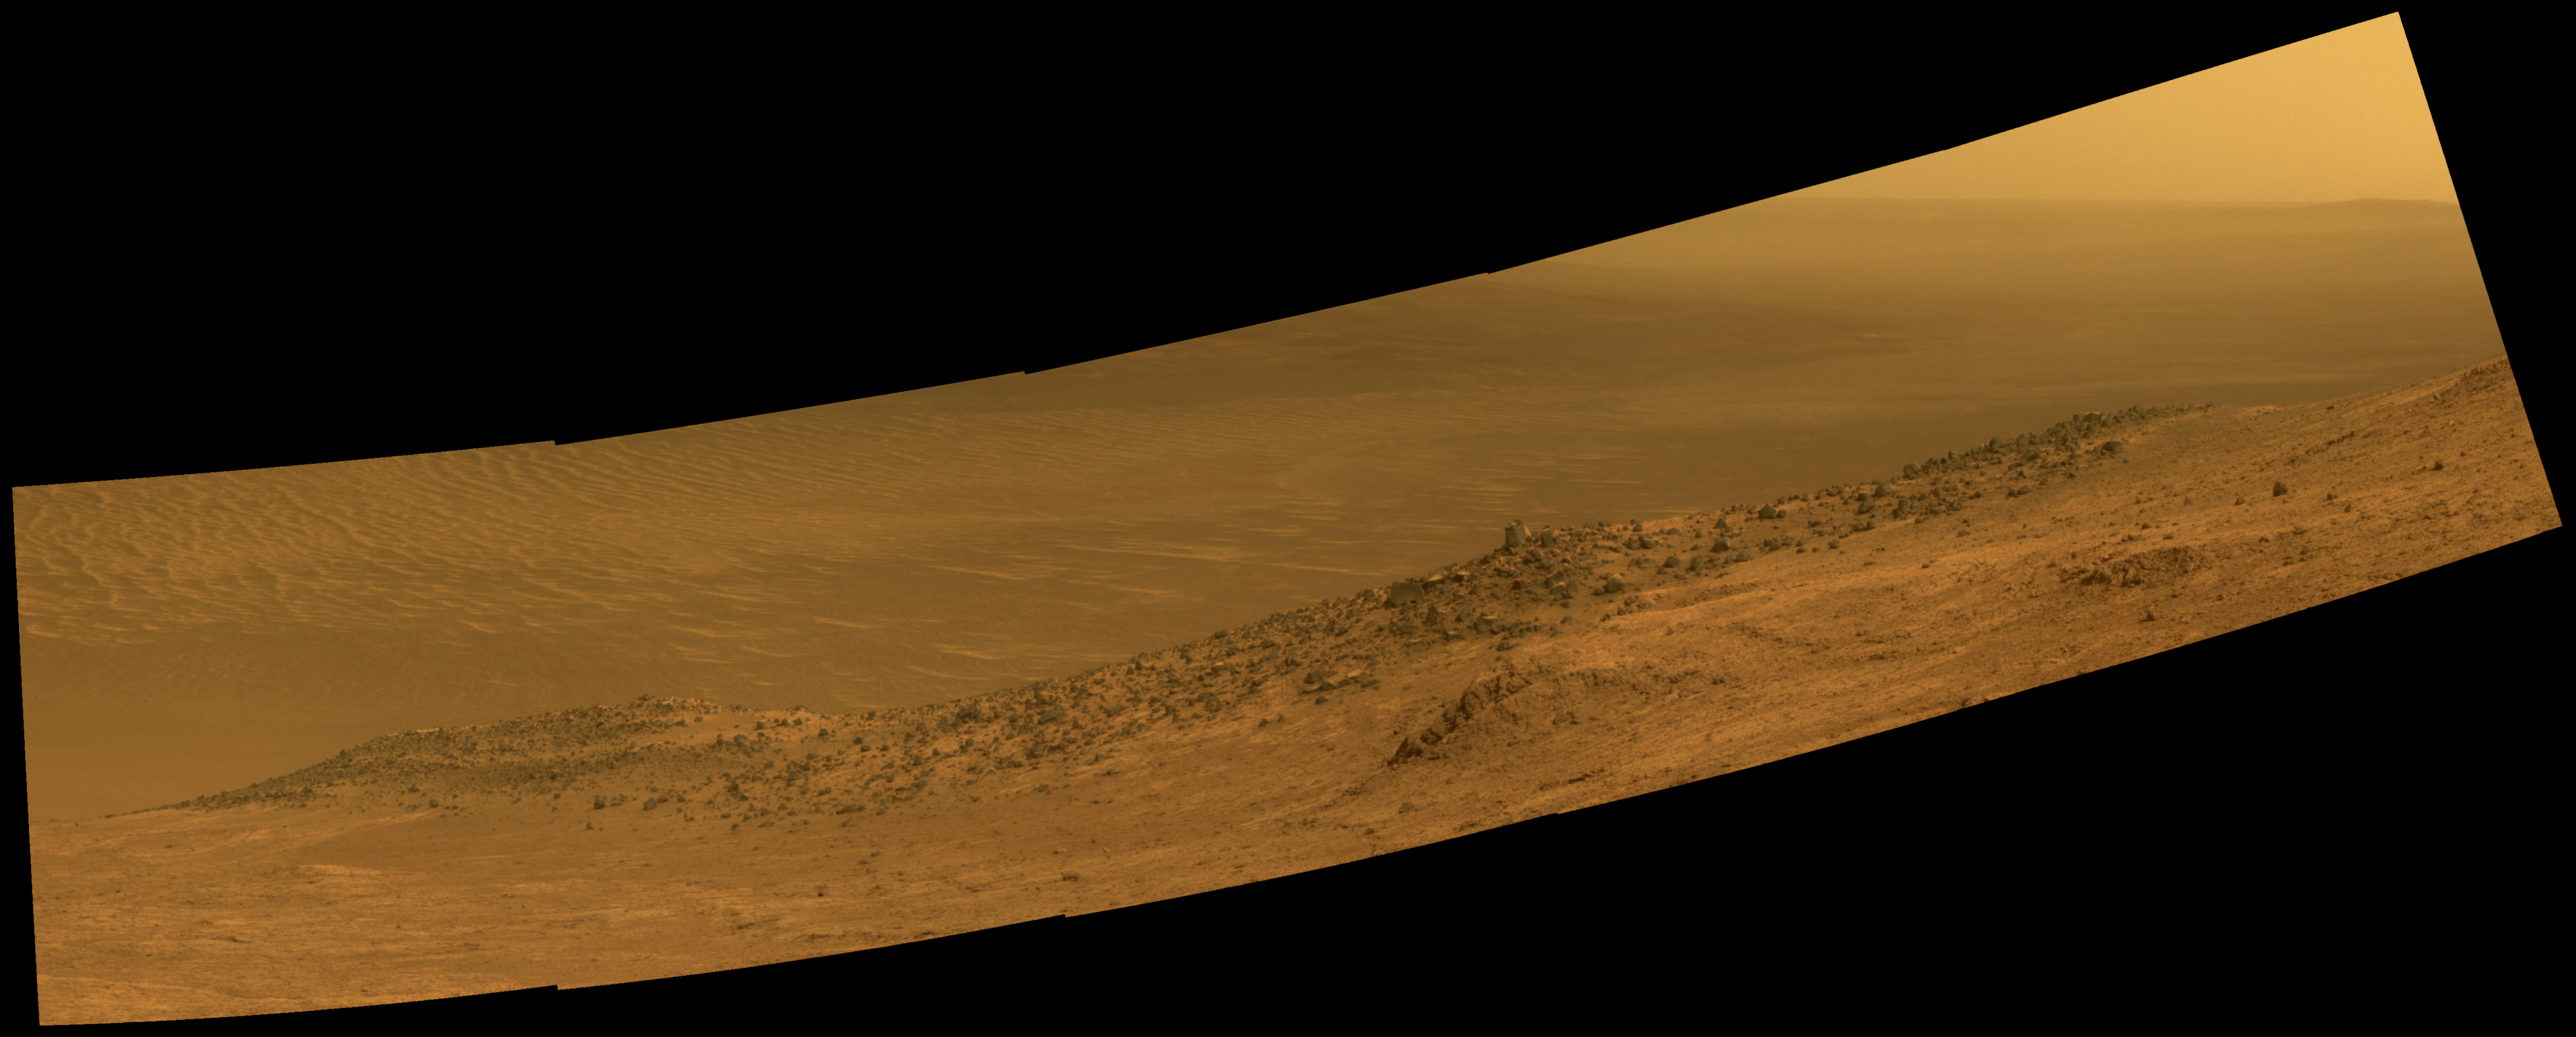

Mars Rover Opportunity’s Panorama of ‘Wharton Ridge’

This scene from NASA’s Mars Exploration Rover Opportunity shows “Wharton Ridge,” which forms part of the southern wall of “Marathon Valley” on the western rim of Endeavour Crater.

The full extent of Wharton Ridge is visible, with the floor of Endeavour Crater beyond it and the far wall of the crater in the distant background. Near the right edge of the scene is “Lewis and Clark Gap,” through which Opportunity crossed from Marathon Valley to “Bitterroot Valley” in September 2016.

Before the rover departed Marathon Valley, its panoramic camera (Pancam) acquired the component images for this scene on Aug. 30, 2016, during the 4,480th Martian day, or sol, of Opportunity’s work on Mars.

Opportunity’s science team chose the ridge’s name to honor the memory of Robert A. Wharton (1951-2012), an astrobiologist who was a pioneer in the use of terrestrial analog environments, particularly in Antarctica, to study scientific problems connected to the habitability of Mars. Over the course of his career, he was a visiting senior scientist at NASA Headquarters, vice president for research at the Desert Research Institute, provost at Idaho State University, and president of the South Dakota School of Mines and Technology.

The view spans from east-northeast at left to southeast at right. It merges exposures taken through three of the Pancam’s color filters, centered on wavelengths of 753 nanometers (near-infrared), 535 nanometers (green) and 432 nanometers (violet). It is presented in approximately true color.

JPL manages the Mars Exploration Rover Project for NASA’s Science Mission Directorate in Washington.

Credit: NASA/JPL-Caltech/Cornell/Arizona State Univ.